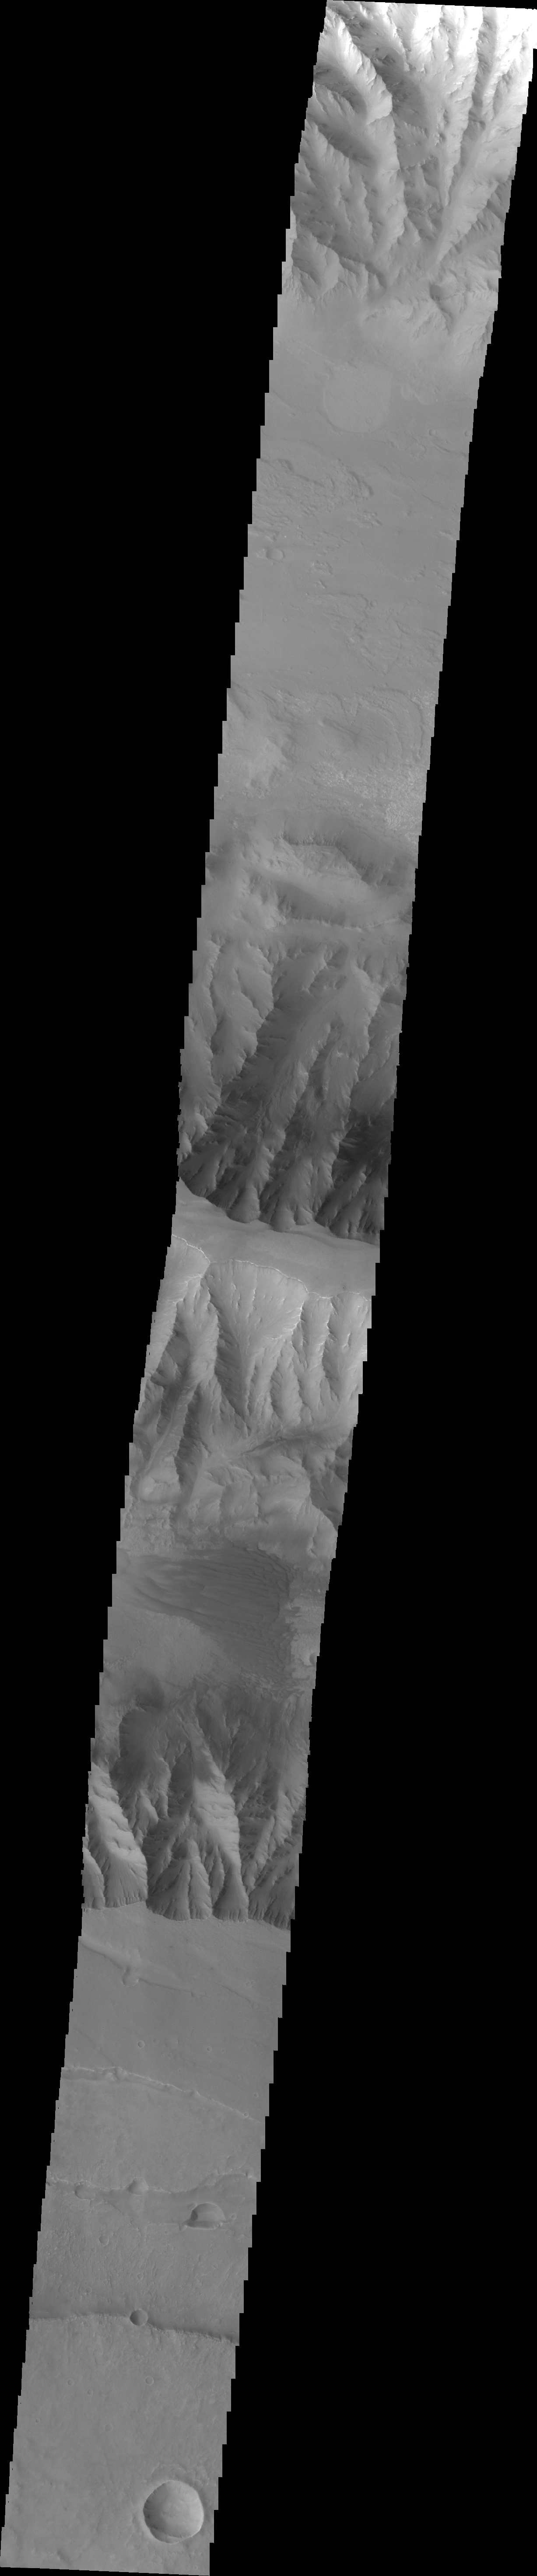

Coprates Chasma

This VIS image crosses Coprates Chasma, showing both floor and wall features of the canyon.

Image information: VIS instrument. Latitude -13.6N, Longitude 296.8E. 36 meter/pixel resolution.

Please see the THEMIS Data Citation Note for details on crediting THEMIS images.

Note: this THEMIS visual image has not been radiometrically nor geometrically calibrated for this preliminary release. An empirical correction has been performed to remove instrumental effects. A linear shift has been applied in the cross-track and down-track direction to approximate spacecraft and planetary motion. Fully calibrated and geometrically projected images will be released through the Planetary Data System in accordance with Project policies at a later time.

NASA’s Jet Propulsion Laboratory manages the 2001 Mars Odyssey mission for NASA’s Office of Space Science, Washington, D.C. The Thermal Emission Imaging System (THEMIS) was developed by Arizona State University, Tempe, in collaboration with Raytheon Santa Barbara Remote Sensing. The THEMIS investigation is led by Dr. Philip Christensen at Arizona State University. Lockheed Martin Astronautics, Denver, is the prime contractor for the Odyssey project, and developed and built the orbiter. Mission operations are conducted jointly from Lockheed Martin and from JPL, a division of the California Institute of Technology in Pasadena.

Credit: NASA/JPL/ASU